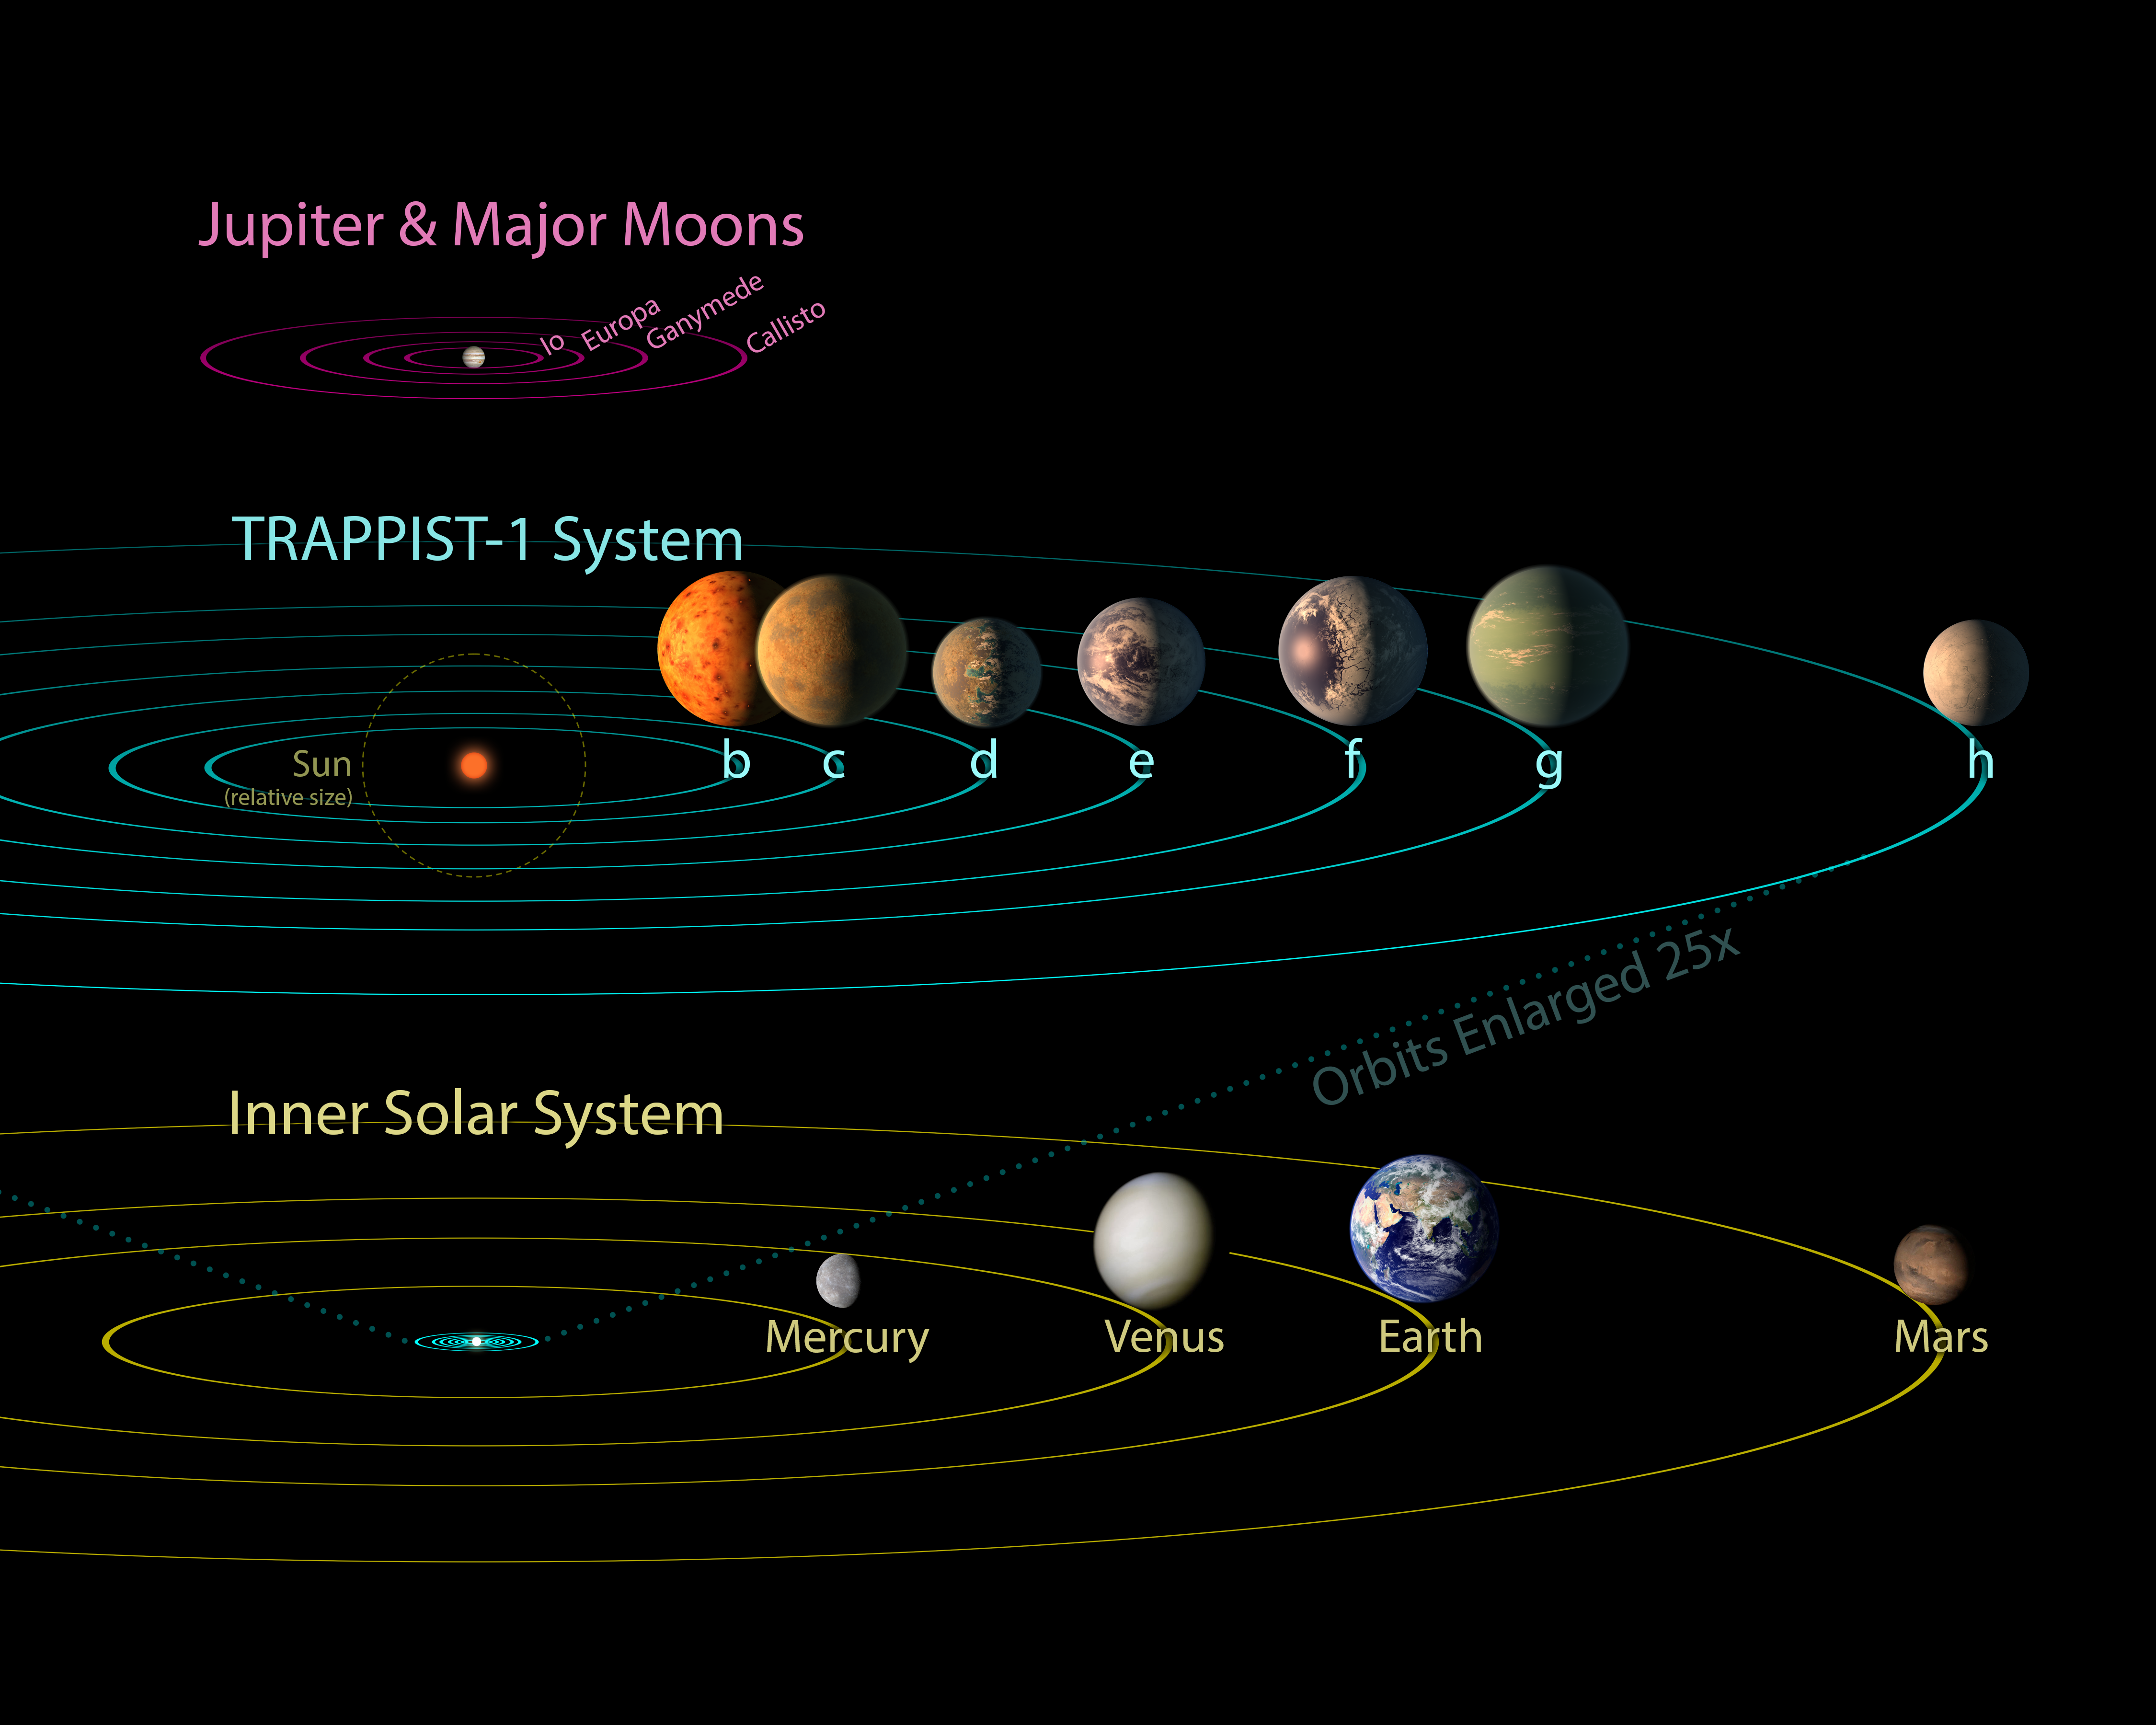

TRAPPIST-1 Comparison to Solar System and Jovian Moons

All seven planets discovered in orbit around the red dwarf star TRAPPIST-1 could easily fit inside the orbit of Mercury, the innermost planet of our solar system. In fact, they would have room to spare. TRAPPIST-1 also is only a fraction of the size of our sun; it isnt much larger than Jupiter. So the TRAPPIST-1 systems proportions look more like Jupiter and its moons than those of our solar system.

The seven planets of TRAPPIST-1 are all Earth-sized and terrestrial, according to research published in 2017 in the journal Nature. TRAPPIST-1 is an ultra-cool dwarf star in the constellation Aquarius, and its planets orbit very close to it.

The system has been revealed through observations from NASA's Spitzer Space Telescope and the ground-based TRAPPIST (TRAnsiting Planets and PlanetesImals Small Telescope) telescope, as well as other ground-based observatories. The system was named for the TRAPPIST telescope.

NASA's Jet Propulsion Laboratory, Pasadena, California, manages the Spitzer Space Telescope mission for NASA's Science Mission Directorate, Washington. Science operations are conducted at the Spitzer Science Center at Caltech in Pasadena. Spacecraft operations are based at Lockheed Martin Space Systems Company, Littleton, Colorado. Data are archived at the Infrared Science Archive housed at Caltech/IPAC. Caltech manages JPL for NASA.

Credit: NASA/JPL-Caltech/R. Hurt, T. Pyle (IPAC)